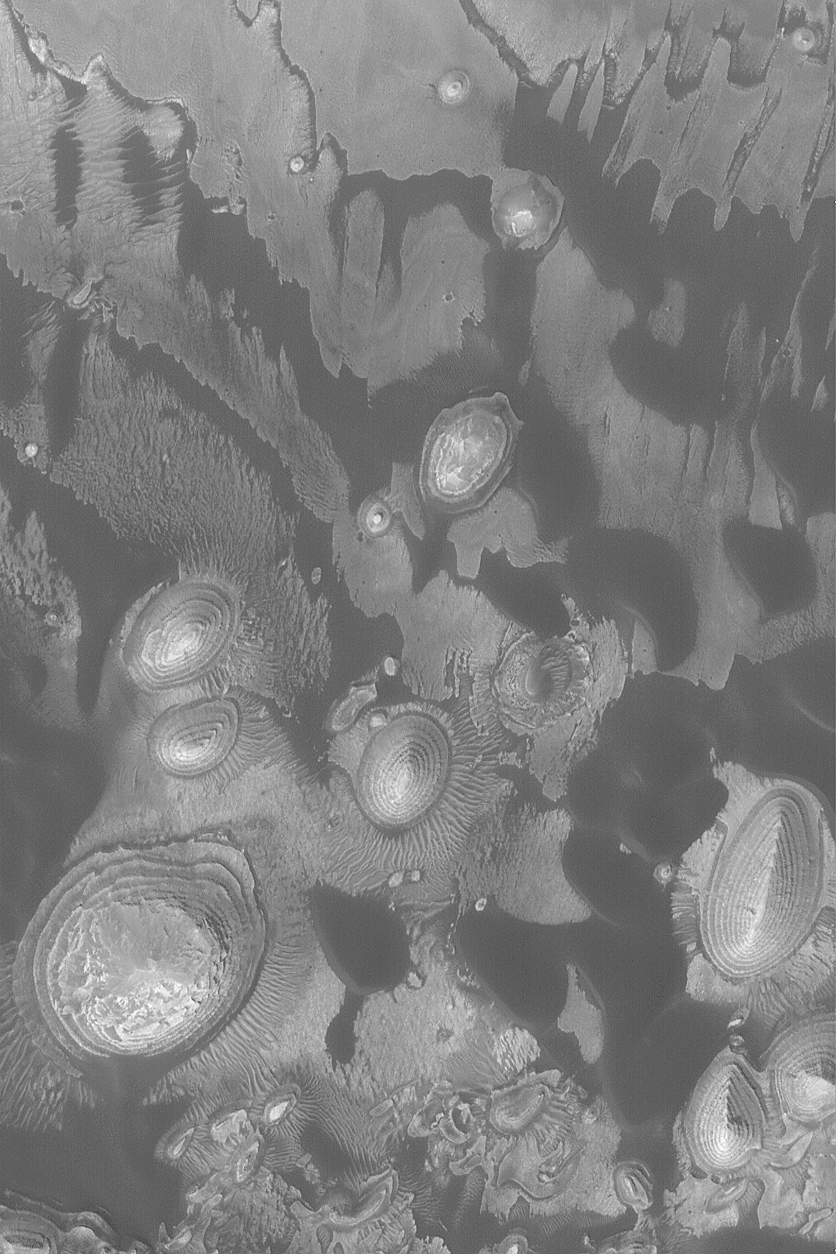

Layer Outcrops and Dunes

MGS MOC Release No. MOC2-561, 1 December 2003

This October 2003 Mars Global Surveyor (MGS) Mars Orbiter Camera (MOC) picture shows dark, windblown sand dunes amid outcrops of light-toned, sedimentary rock in a crater in western Arabia Terra. The darkest material in the scene is windblown sand; the steep slopes–the slip faces–of the dunes face toward the southwest (lower left), indicating that wind transport of sand has been from the northeast (upper right). The layered mounds are the remains of sedimentary rock that were once more extensive across this crater floor. The image is located near 8.9°N, 1.2°W, and covers an area 3 km (1.9 mi) wide. Sunlight illuminates the scene from the lower left.

Credit: NASA/JPL/Malin Space Science Systems